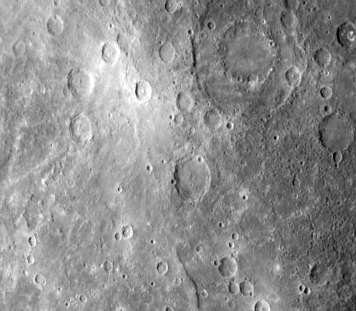

Double Ring Craters

A faint double ring crater is seen at upper right in this picture of Mercury (FDS 166601) taken one hour and 40 minutes before Mariner 10’s second rendezvous with the planet September 21. Located 35 degrees S. Lat. The outer ring is 170 kilometers (10 miles) across. Double ring craters are common features on Mercury. This particular feature and the bright rayed crater to its left were seen from a different viewing angle in pictures taken by Mariner 10 during its first Mercury flyby last March 29.

The Mariner 10 mission, managed by the Jet Propulsion Laboratory for NASA’s Office of Space Science, explored Venus in February 1974 on the way to three encounters with Mercury-in March and September 1974 and in March 1975. The spacecraft took more than 7,000 photos of Mercury, Venus, the Earth and the Moon.

Credit: NASA/JPL/Northwestern University